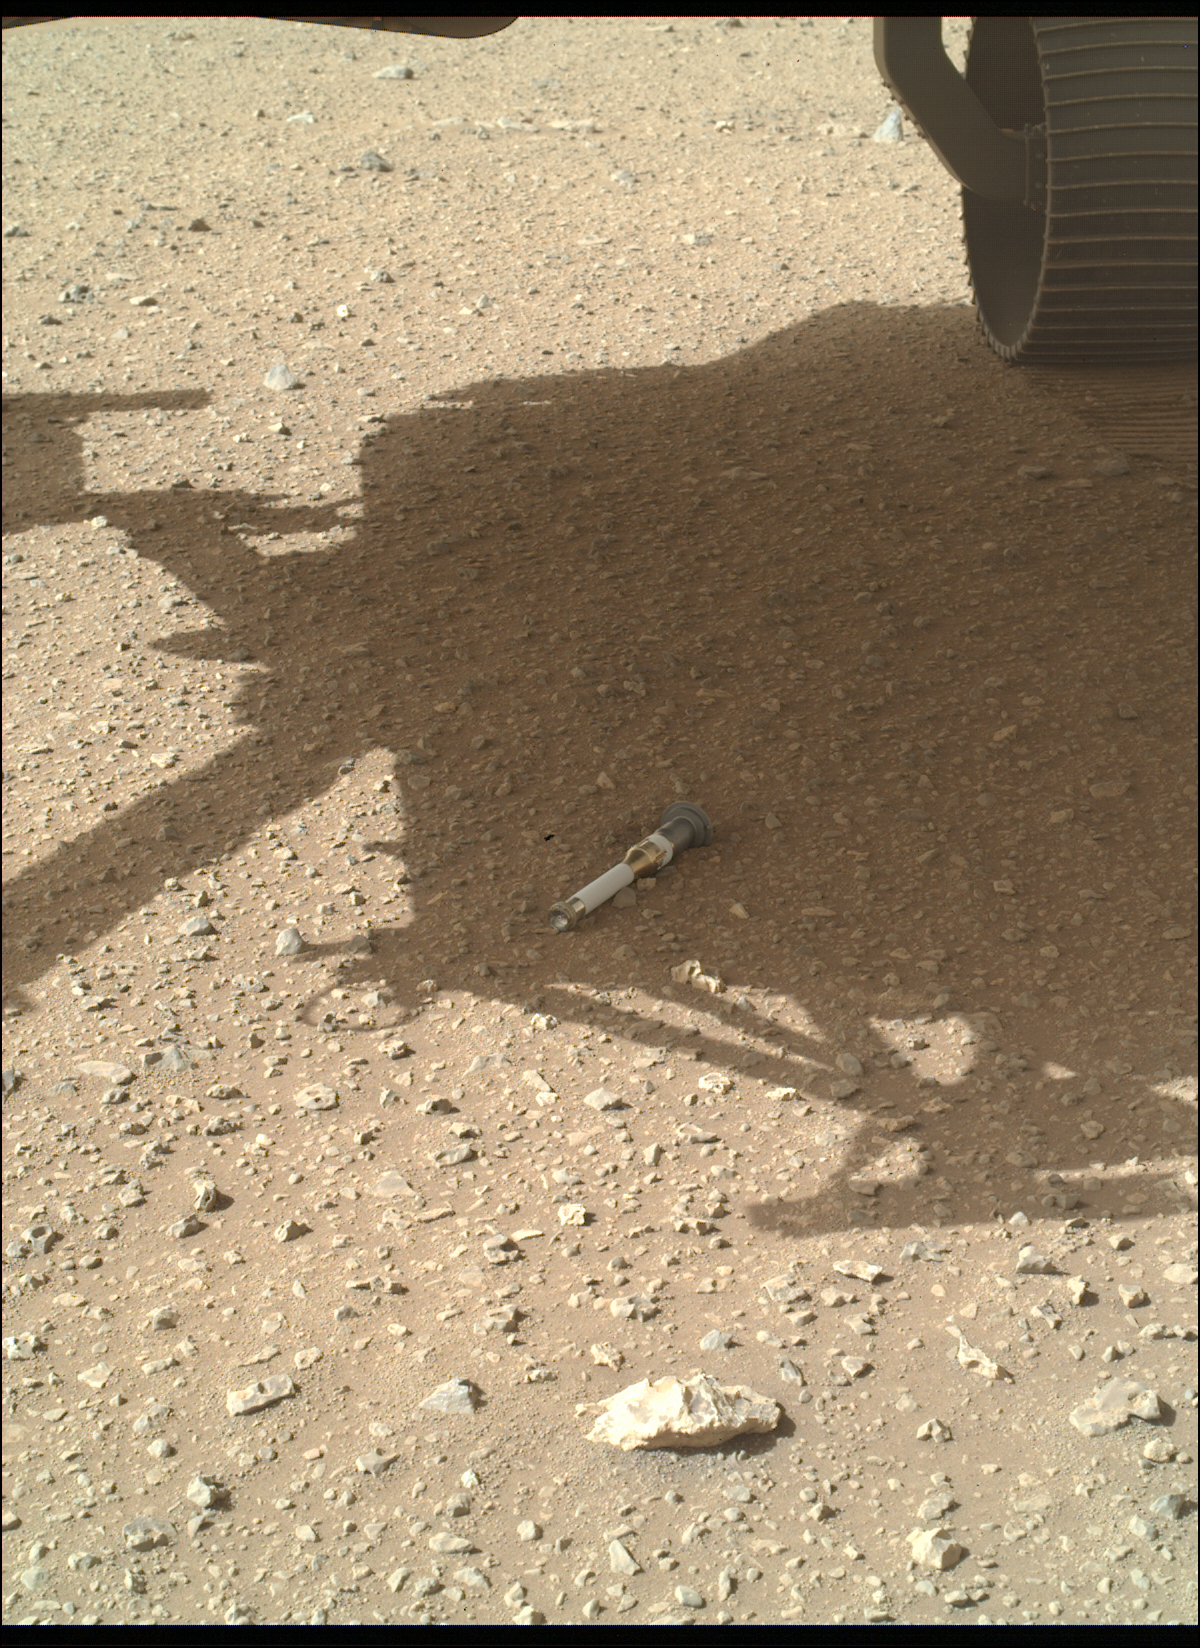

WATSON Documents Final Tube Dropped at Three Forks Sample Depot

NASA’s Perseverance Mars rover dropped the last of 10 tubes at the “Three Forks” sample depot on Jan. 28, 2023, the 690th Martian day, or sol, of the mission. This image of the 10th tube was taken by the WATSON (Wide Angle Topographic Sensor for Operations and eNgineering) camera on the end of the rover’s 7-foot-long (2-meter-long) robotic arm.

This final sample is what’s called a “witness” tube – one of three collected by the rover so far and the only one deposited at the depot. Witness tubes are similar to the sample tubes that hold Martian rock and sediment, except they have been preloaded with a variety of materials that can capture molecular and particulate contaminants. They are opened on the Martian surface to “witness” the ambient environment near sample collection sites. With samples returned to Earth in the future, the witness tubes would be used to determine if samples being collected might be contaminated with materials that traveled with the rover from Earth.

The Three Forks depot, the first sample depot on another world, is a crucial milestone in the NASA-ESA (European Space Agency) Mars Sample Return campaign, which aims to bring Mars samples to Earth for closer study. The Perseverance rover will be the primary means to convey the collected samples to a future robotic lander as part of the campaign. The lander would, in turn, use a robotic arm to place the samples in a containment capsule aboard a small rocket that would blast off to Mars orbit, where another spacecraft would capture the sample container and return it safely to Earth. Hosting the duplicate set, the Three Forks depot will serve as a backup if Perseverance can’t deliver its samples.

A key objective for Perseverance’s mission on Mars is astrobiology, including the search for signs of ancient microbial life. The rover will characterize the planet’s geology and past climate, pave the way for human exploration of the Red Planet, and be the first mission to collect and cache Martian rock and regolith (broken rock and dust).

Subsequent NASA missions, in cooperation with ESA (European Space Agency), would send spacecraft to Mars to collect these sealed samples from the surface and return them to Earth for in-depth analysis.

The Mars 2020 Perseverance mission is part of NASA’s Moon to Mars exploration approach, which includes Artemis missions to the Moon that will help prepare for human exploration of the Red Planet.

NASA’s Jet Propulsion Laboratory, which is managed for the agency by Caltech in Pasadena, California, built and manages operations of the Perseverance rover.

WATSON was built by Malin Space Science Systems (MSSS) in San Diego and is operated jointly by MSSS and JPL.

Credit: NASA/JPL-Caltech/MSSS